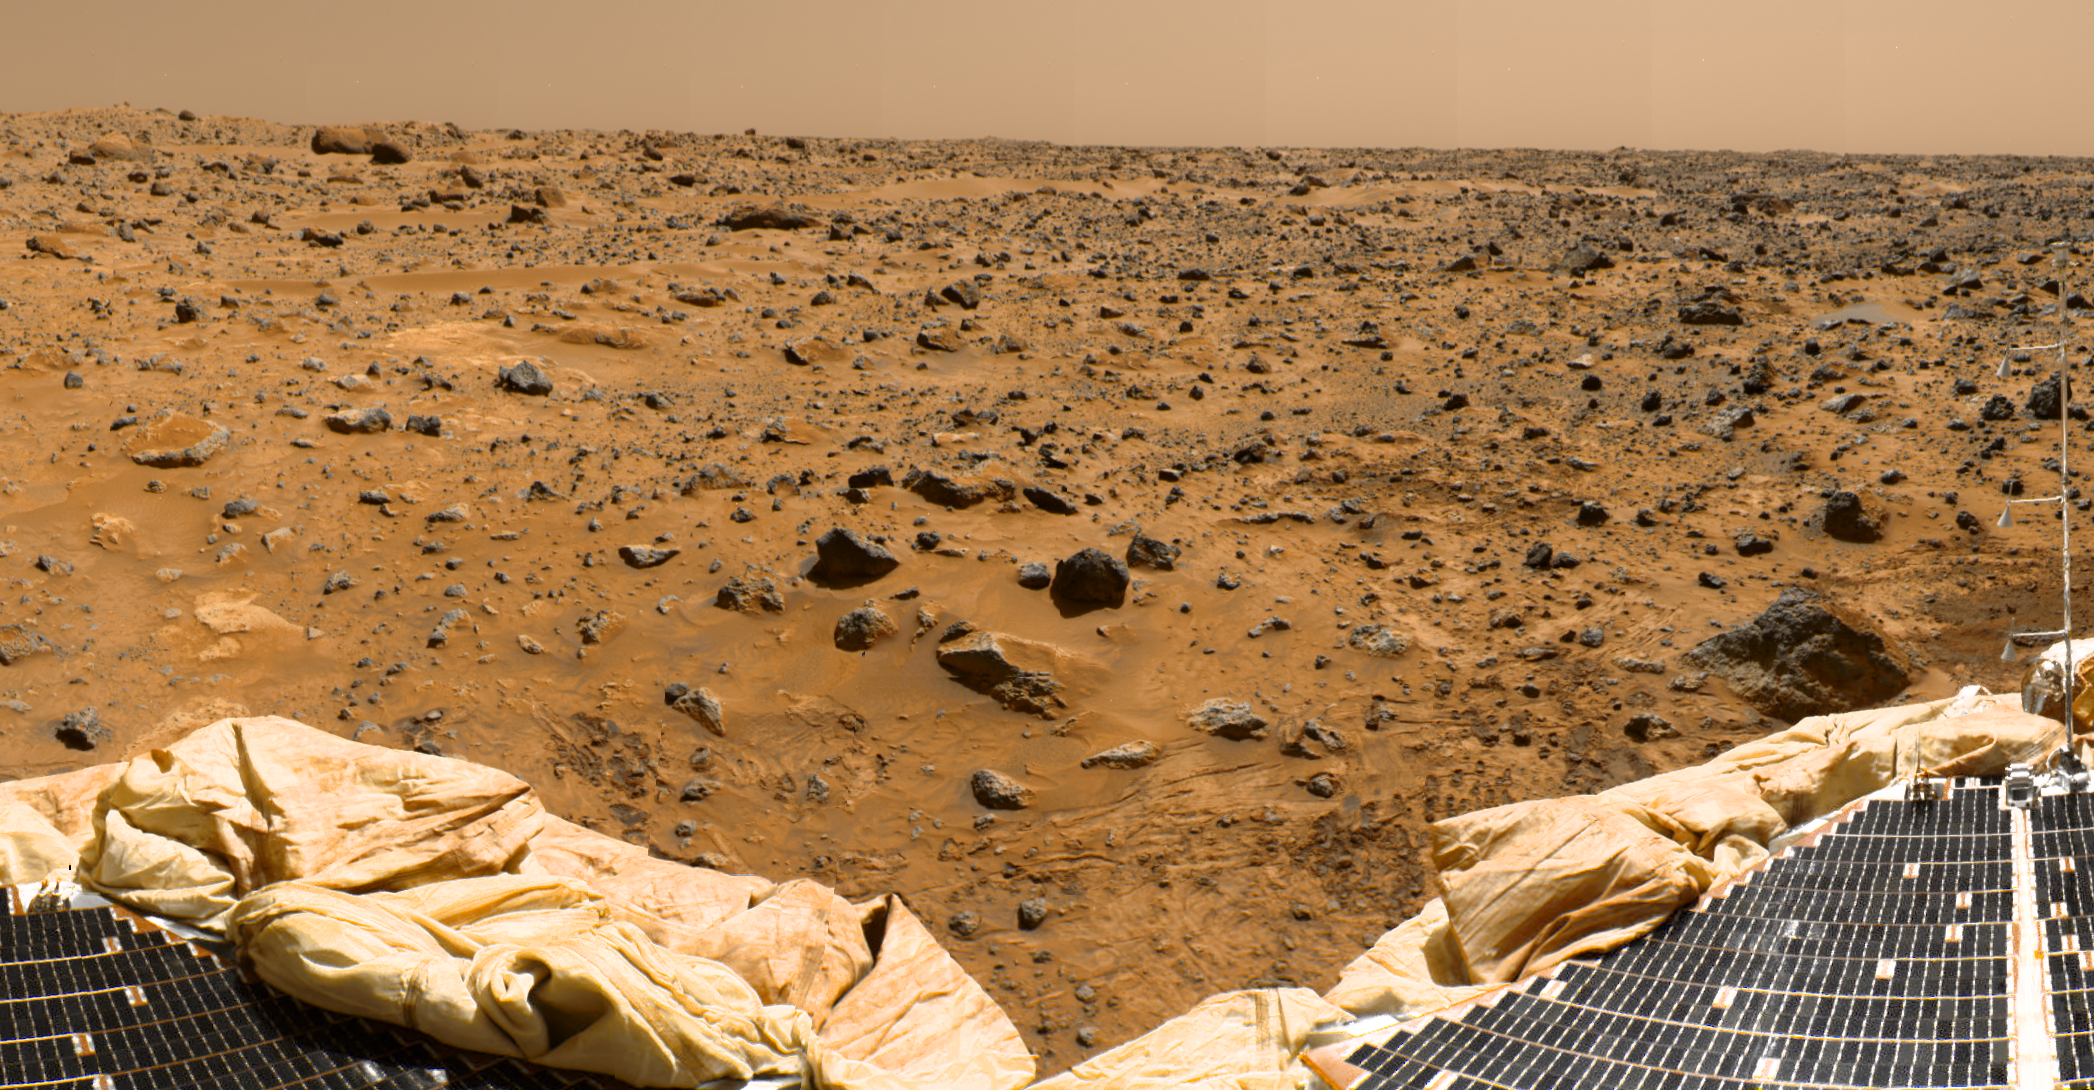

ASI/MET Within Color-Enhanced Panorama

This is a sub-section of the “geometrically improved, color enhanced” version of the 360-degree panorama heretofore known as the “Gallery Pan,” the first contiguous, uniform panorama taken by the Imager for Mars Pathfinder (IMP) over the course of Sols 8, 9, and 10. Different regions were imaged at different times over the three Martian days to acquire consistent lighting and shadow conditions for all areas of the panorama.

The IMP is a stereo imaging system that, in its fully deployed configuration, stands 1.8 meters above the Martian surface, and has a resolution of two millimeters at a range of two meters. In this geometrically improved version of the panorama, distortion due to a 2.5 degree tilt in the IMP camera mast has been removed, effectively flattening the horizon.

The IMP has color capability provided by 24 selectable filters — twelve filters per “eye.” Its red, green, and blue filters were used to take this image. The color was digitally balanced according to the color transmittance capability of a high-resolution TV at the Jet Propulsion Laboratory (JPL), and is dependent on that device. In this color enhanced version of the panorama, detail in surface features are brought out via changes to saturation and intensity, holding the original hue constant. A threshold was applied to avoid changes to the sky.

At the bottom of the image, two of the Lander petals are visible. At the extreme right of the image, the Atmospheric Structure Instrument and Meteorology package (ASI/MET) mast, with its three windsocks, is visible.

Mars Pathfinder is the second in NASA’s Discovery program of low-cost spacecraft with highly focused science goals. The Jet Propulsion Laboratory, Pasadena, CA, developed and manages the Mars Pathfinder mission for NASA’s Office of Space Science, Washington, D.C. JPL is a division of the California Institute of Technology (Caltech). The IMP was developed by the University of Arizona Lunar and Planetary Laboratory under contract to JPL. Peter Smith is the Principal Investigator.

Photojournal note: Sojourner spent 83 days of a planned seven-day mission exploring the Martian terrain, acquiring images, and taking chemical, atmospheric and other measurements. The final data transmission received from Pathfinder was at 10:23 UTC on September 27, 1997. Although mission managers tried to restore full communications during the following five months, the successful mission was terminated on March 10, 1998.

Credit: NASA/JPL